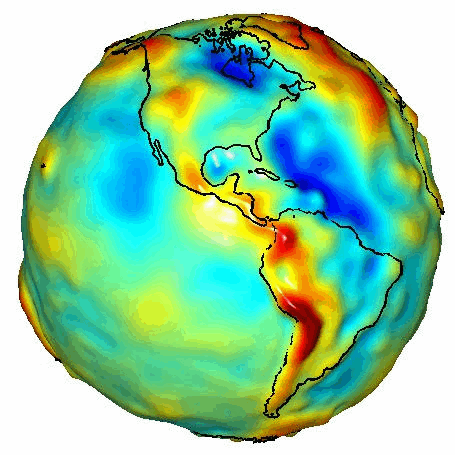

GRACE Global Gravity Animation

This visualization of a gravity model was created with data from NASA’s Gravity Recovery and Climate Experiment (GRACE) and shows variations in Earth’s gravity field.

Gravity is determined by mass. Earth’s mass is not distributed equally, and it also changes over time.

The colors in this image represent the gravity anomalies measured by GRACE. One can define standard gravity as the value of gravity for a perfectly smooth ‘idealized’ Earth, and the gravity ‘anomaly’ is a measure of how actual gravity deviates from this standard. Red shows the areas where gravity is stronger than the smooth, standard value, and blue reveals areas where gravity is weaker.

GRACE is a collaborative endeavor involving the Center for Space Research at the University of Texas, Austin; NASA’s Jet Propulsion Laboratory, Pasadena, Calif.; the German Space Agency and the German Research Center for Geosciences, Potsdam.

More information on the GRACE mission is online at http://www.csr.utexas.edu/grace/ and http://grace.jpl.nasa.gov/.

Originally Released July 2003.

Credit: NASA/JPL/University of Texas Center for Space Research